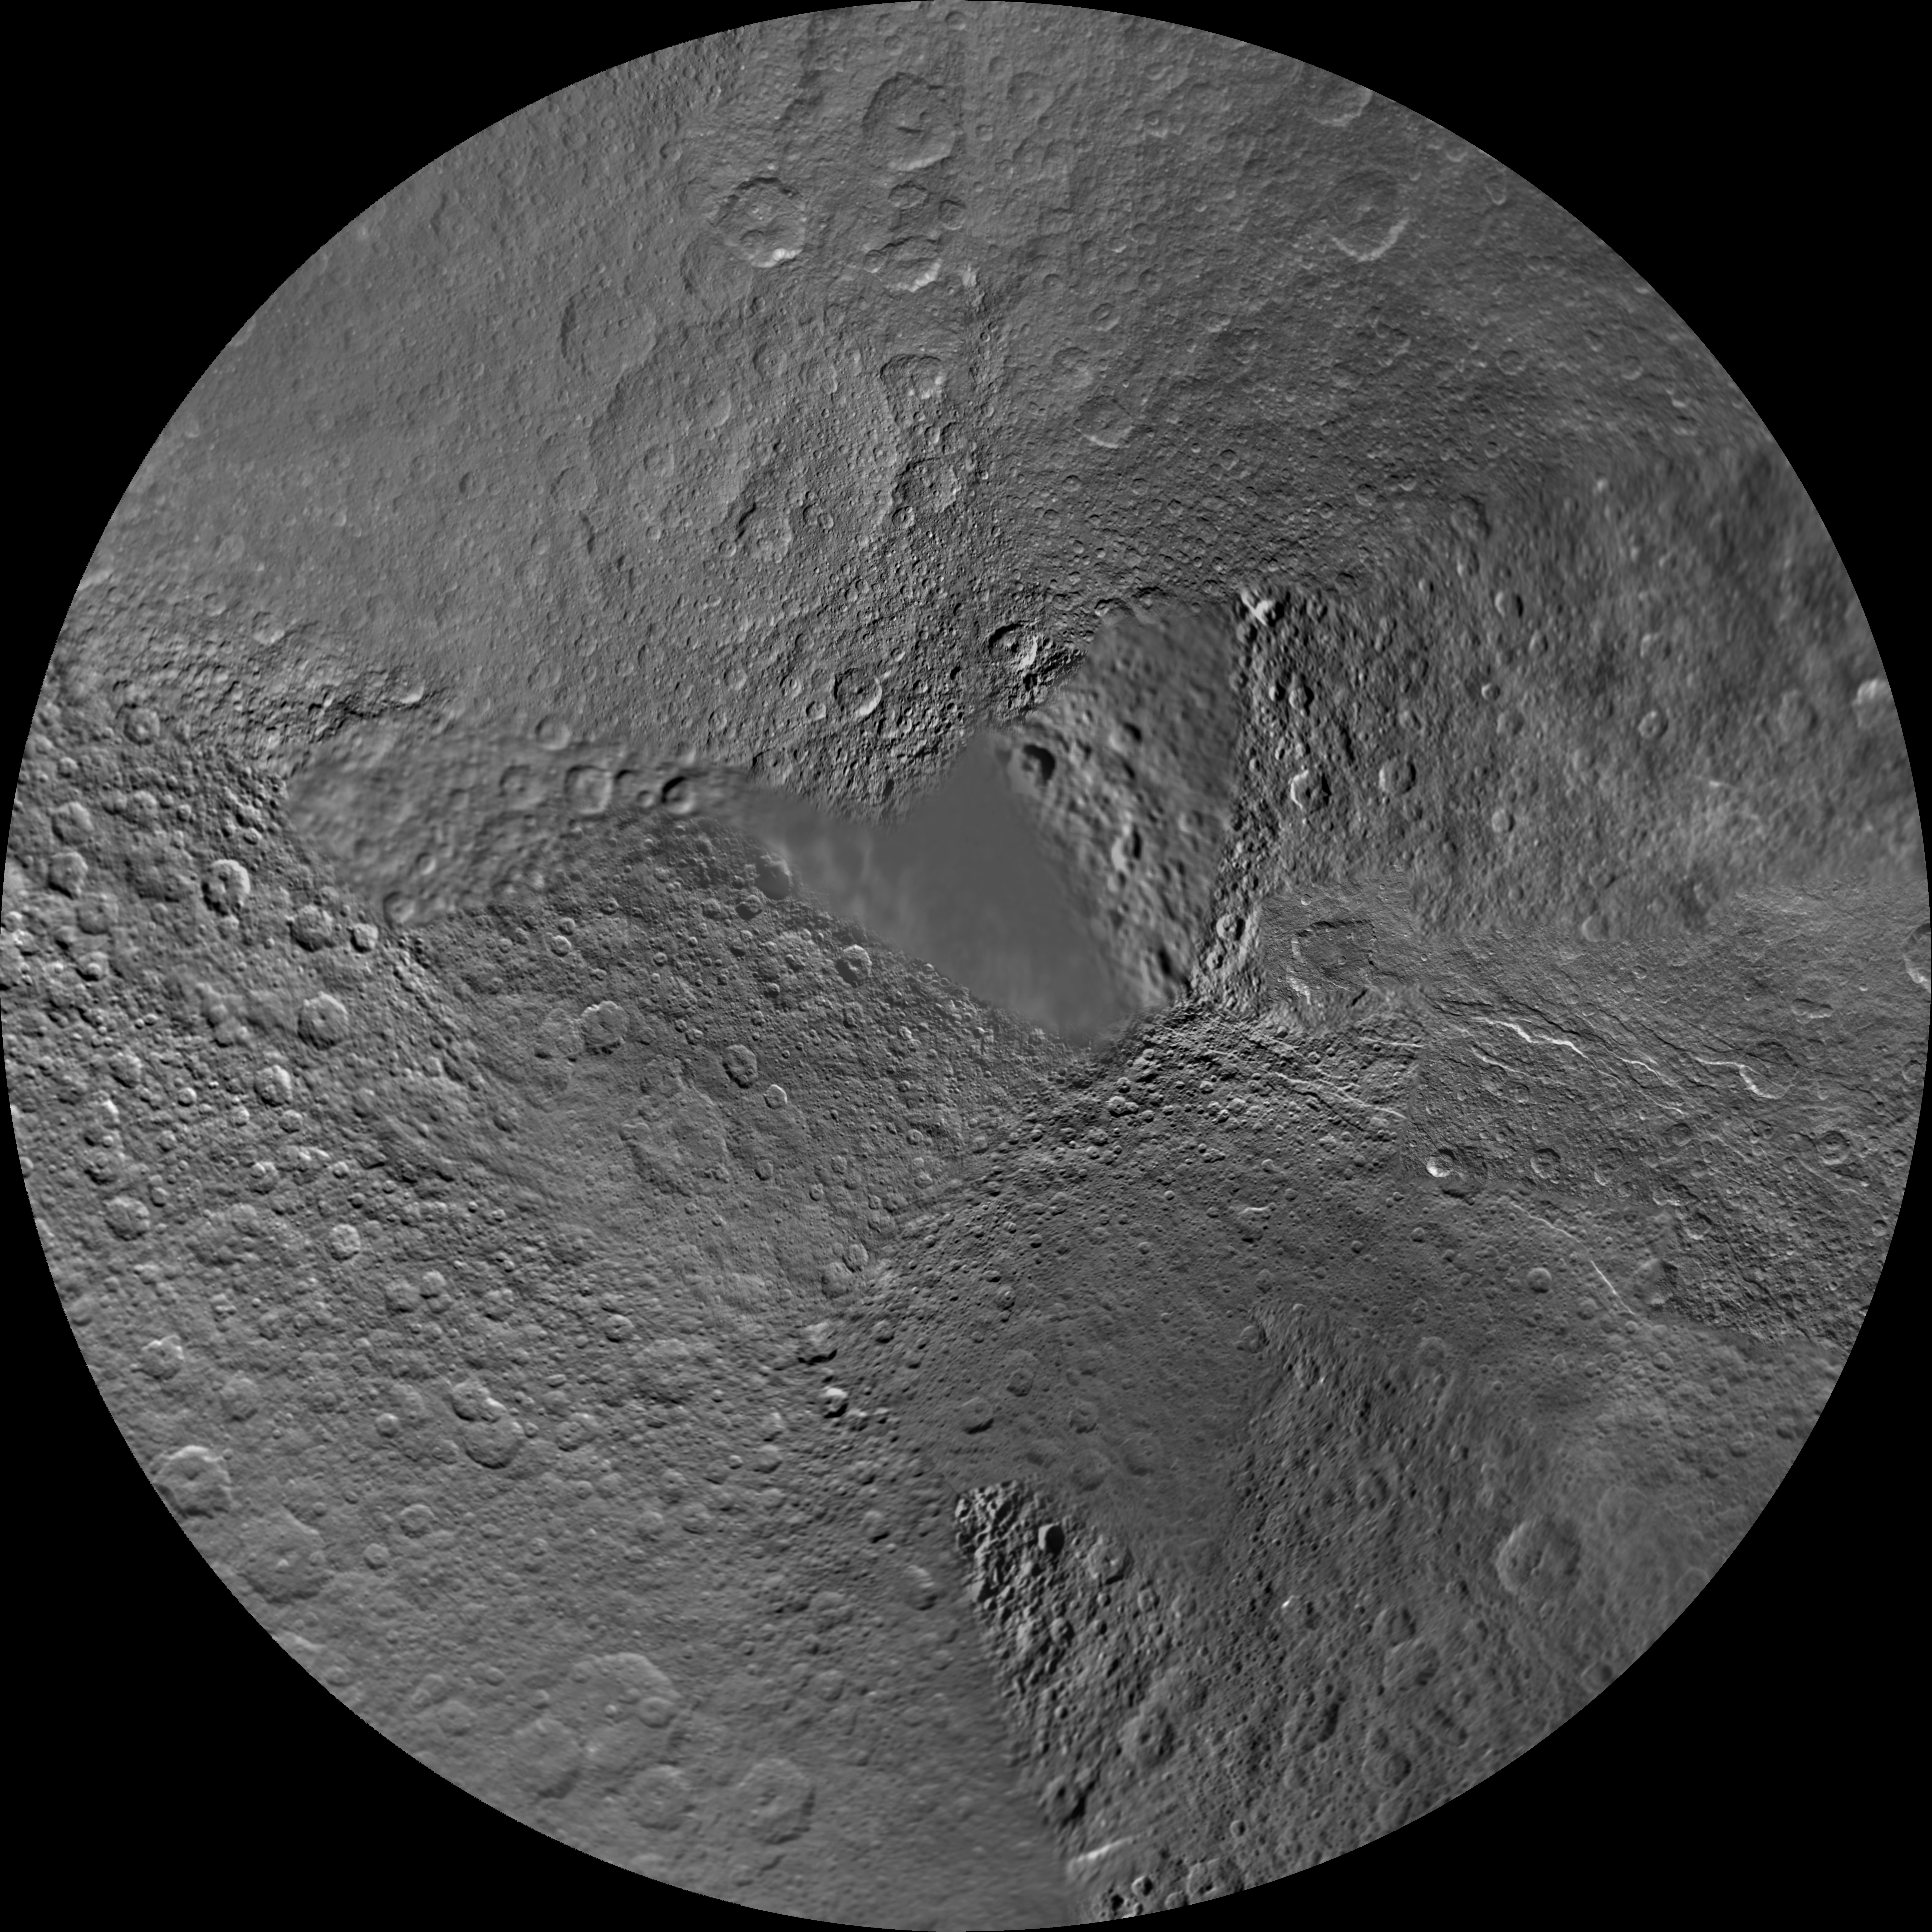

Rhea North Polar Map – November 2009

Annotated image

The northern hemisphere of Saturn’s moon Rhea is seen in this polar stereographic map, mosaicked from the best-available images obtained by NASA’s Cassini and Voyager spacecraft.

This map is an update to the version released in February 2010 (see PIA12562). The title of the older version (“Rhea Polar Maps – February 2010”) denotes the month the map was released, not when the data in the maps were collected. The title of this new version reflects when the most recent data used in the map were captured. The newest data were used to improve coverage north of the equator between about 250 degrees west longitude and 300 degrees west longitude.

Six Voyager images fill in gaps in Cassini’s coverage of the moon’s north pole.

The map is centered on the north pole, and surface coverage extends to the equator. Grid lines show latitude and longitude in 30-degree increments. The scale in the full-size versions of these maps is 417 meters (1,400 feet) per pixel. The mean radius of Rhea used for projection of these maps is 764.1 kilometers (474.8 miles).

The Cassini-Huygens mission is a cooperative project of NASA, the European Space Agency and the Italian Space Agency. The Jet Propulsion Laboratory, a division of the California Institute of Technology in Pasadena, manages the mission for NASA’s Science Mission Directorate in Washington. The Cassini orbiter and its two onboard cameras were designed, developed and assembled at JPL. The imaging team is based at the Space Science Institute, Boulder, Colo.

Credit: NASA/JPL/Space Science Institute